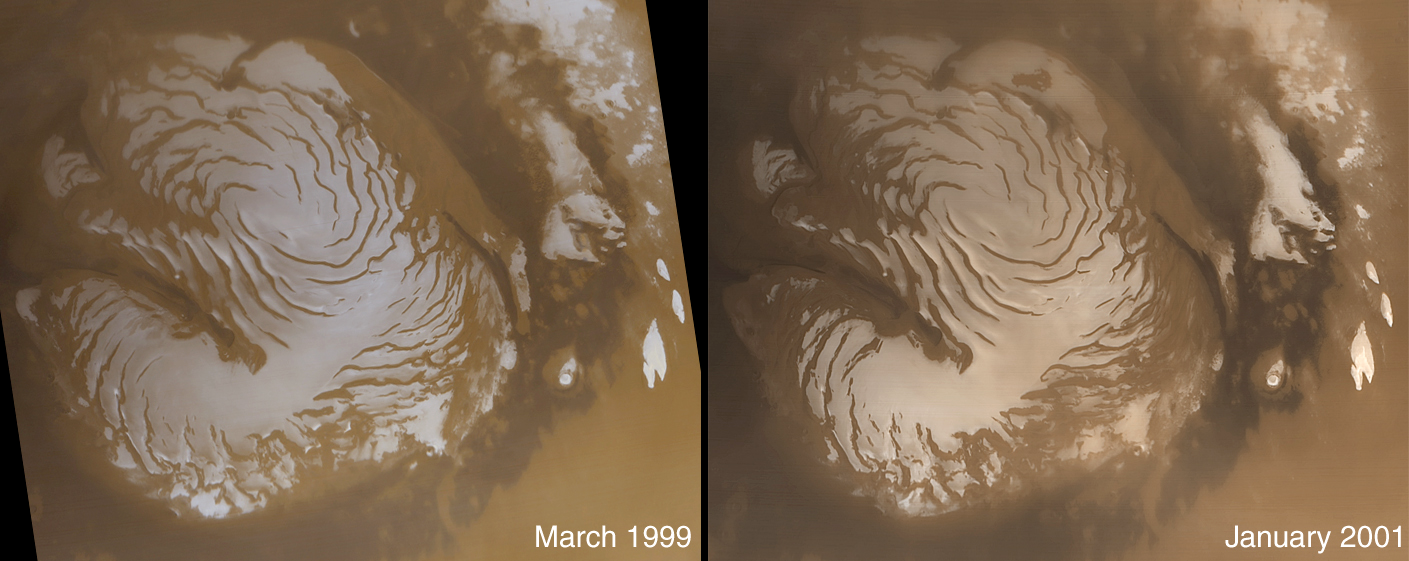

The Martian North Polar Cap in Summer – One Year Later

In the middle of January 2001, Mars Global Surveyor (MGS) completed one Mars year in its ~380 km-high (236 mi) mapping orbit. The mapping orbit was originally achieved in late February 1999. In March of that year, MGS conducted a series of operations in preparation for full-up mapping, first calibrating its scientific instruments and then operating in a mode in which the high gain antenna was held fixed against the body of the spacecraft. During this Fixed High Gain Antenna period, “contingency science” observations were made in case the high gain antenna failed to properly deploy. The wide angle view of the martian north polar cap shown on the left was acquired on March 13, 1999, during early northern summer. The image on the right was acquired almost exactly one Mars year later, on January 26, 2001. The light-toned surfaces are residual water ice that remains through the summer season. The nearly circular band of dark material surrounding the cap consists mainly of sand dunes formed and shaped by wind. The north polar cap is roughly 1100 kilometers (680 miles) across. Close inspection will show that there are differences in the frost cover between the two images (for example, in the upper center of each image, and on the left edge center). Although these changes appear small, they are in fact quite large–the change in frost covering is equivalent to the amount of frost that would be evaporated (in the case of areas that are darker) or deposited (in areas where frost is still on the ground) in almost 5 months. What gives rise to such large changes in the heat budget for the polar caps from one year to the next is not known. Changes in the coloration and brightness of the polar cap suggest dust, deposited perhaps by dust storms during critical periods of the year, may play an important role.

Credit: NASA/JPL/MSSS